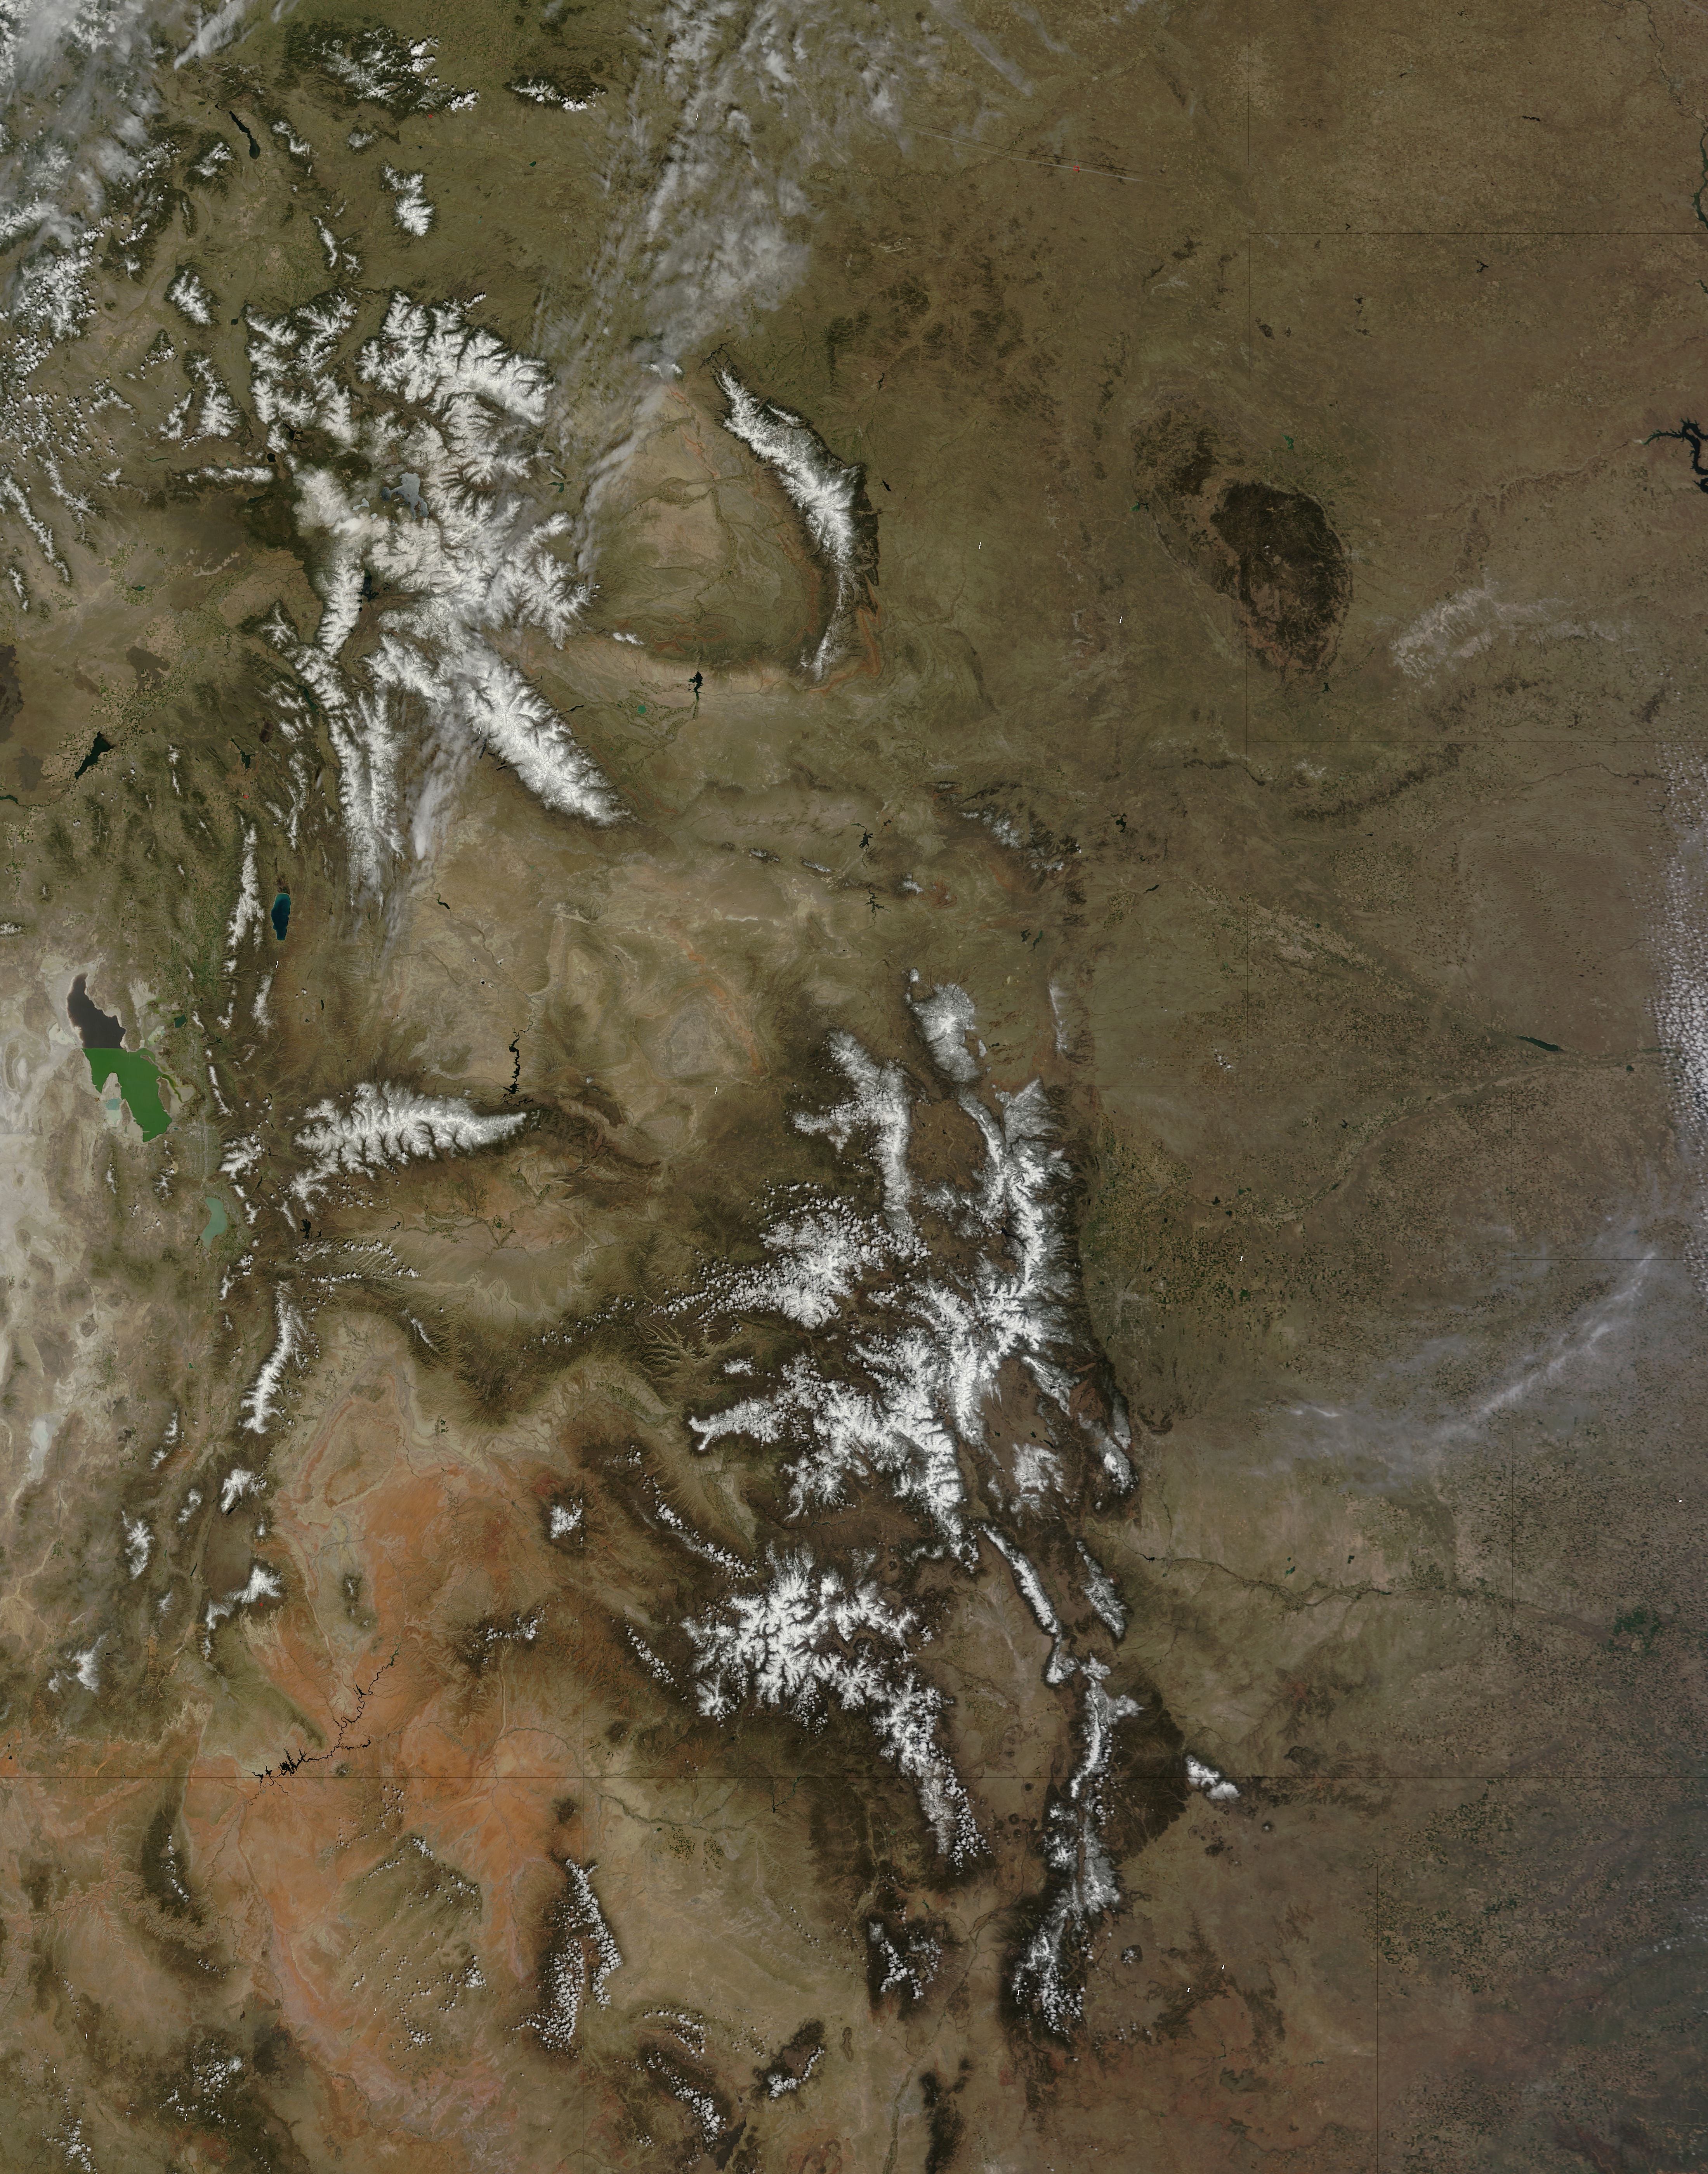

Rocky Mountains

On April 29, 2015 the Moderate Resolution Imaging Spectroradiometer (MODIS) aboard NASA’s Terra satellite captured a true-color image of a typical spring scene in the western United State: snow-crowned Rocky Mountains rising above the faintly greening plains. The Rocky Mountains stretch from British Columbia, Canada to the Rio Grande in New Mexico, a span of roughly 3,000 miles, and contains many of the highest peaks in the continental United States. The tallest, Mount Elbert, rises 14,400 ft. (4,401 m) above sea level, and is located in the San Isabel National Forest, near Leadville, Colorado. This image covers seven Rocky Mountain states. From north to south they are: Montana and Idaho, Wyoming; Utah (with the Great Salt Lake visible) and Colorado; Arizona and New Mexico. To the east, the Great Plain states captured are, from north to south: North Dakota, South Dakota, Nebraska, Kansas, Oklahoma and northwestern Texas.

Credit: NASA/GSFC/Jeff Schmaltz/MODIS Land Rapid Response Team